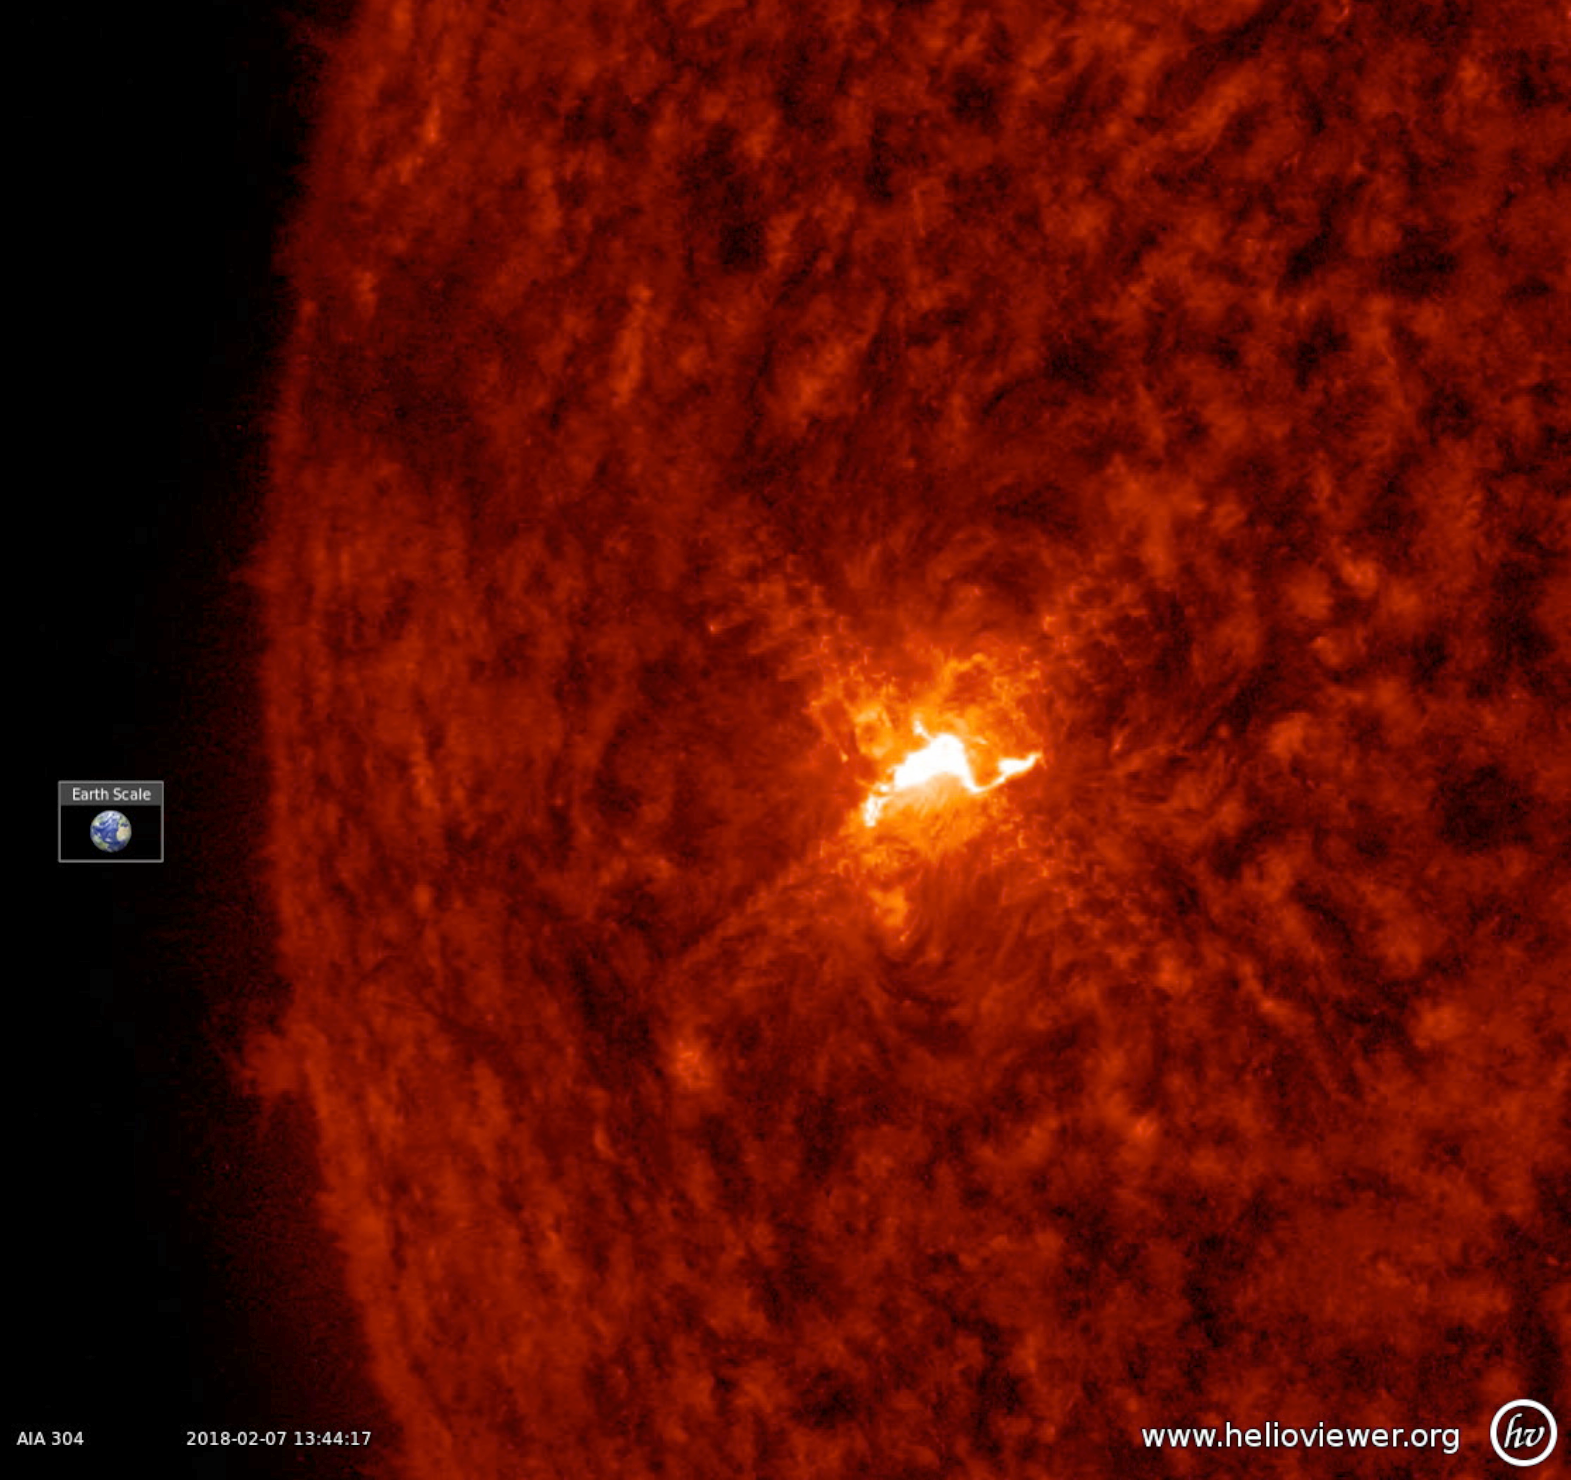

One Small Flare

The sun’s only visible active region sputtered and spurted and eventually unleashed a small (C-class) flare (Feb. 7, 2018). The flare appears as a brief, bright flash about mid-way through the half-day clip. Normally, we do not pay much attention to flares this small, but it was just about the only real solar activity over the past week as the sun is slowly approaching its quiet period of the 11-year solar cycle. These images were taken in a wavelength of extreme ultraviolet light.

Movies
PIA22244_Cflare_304_Jan_big.mp4
PIA22244_Cflare_304_Jan_sm.mp4

SDO is managed by NASA’s Goddard Space Flight Center, Greenbelt, Maryland, for NASA’s Science Mission Directorate, Washington. Its Atmosphere Imaging Assembly was built by the Lockheed Martin Solar Astrophysics Laboratory (LMSAL), Palo Alto, California.

Credit: NASA/GSFC/Solar Dynamics Observatory